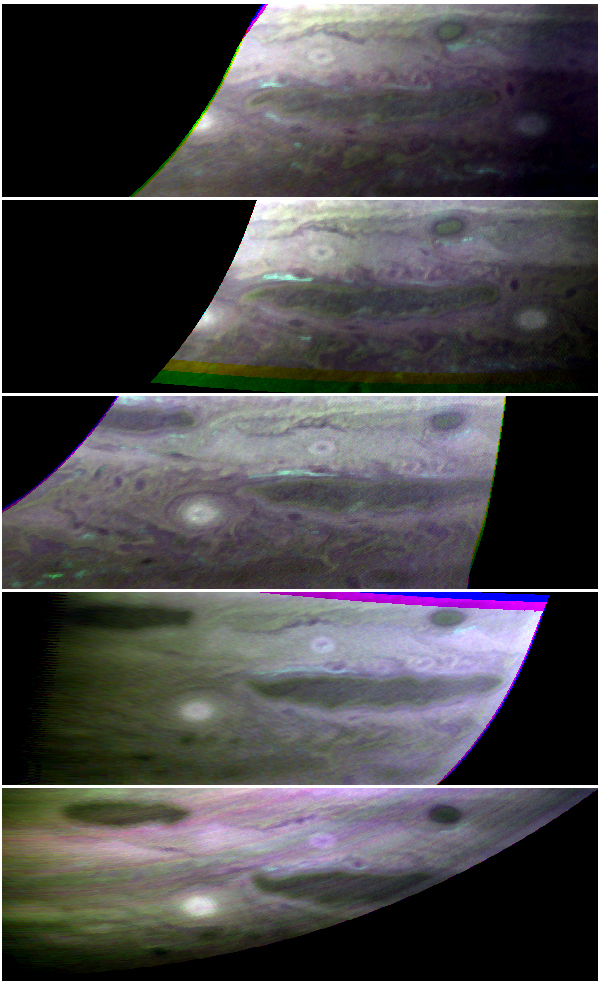

Ammonia Ice Clouds on Jupiter

The top cloud layer on Jupiter is thought to consist of ammonia ice, but most of that ammonia “hides” from spectrometers. It does not absorb light in the same way ammonia does. To many scientists, this implies that ammonia churned up from lower layers of the atmosphere “ages” in some way after it condenses, possibly by being covered with a photochemically generated hydrocarbon mixture. The New Horizons Linear Etalon Imaging Spectral Array (LEISA), the half of the Ralph instrument that is able to “see” in infrared wavelengths that are absorbed by ammonia ice, spotted these clouds and watched them evolve over five Jupiter days (about 40 Earth hours). In these images, spectroscopically identified fresh ammonia clouds are shown in bright blue. The largest cloud appeared as a localized source on day 1, intensified and broadened on day 2, became more diffuse on days 3 and 4, and disappeared on day 5. The diffusion seemed to follow the movement of a dark spot along the boundary of the oval region. Because the source of this ammonia lies deeper than the cloud, images like these can tell scientists much about the dynamics and heat conduction in Jupiter’s lower atmosphere.

Credit: NASA/Johns Hopkins University Applied Physics Laboratory/Southwest Research Institute